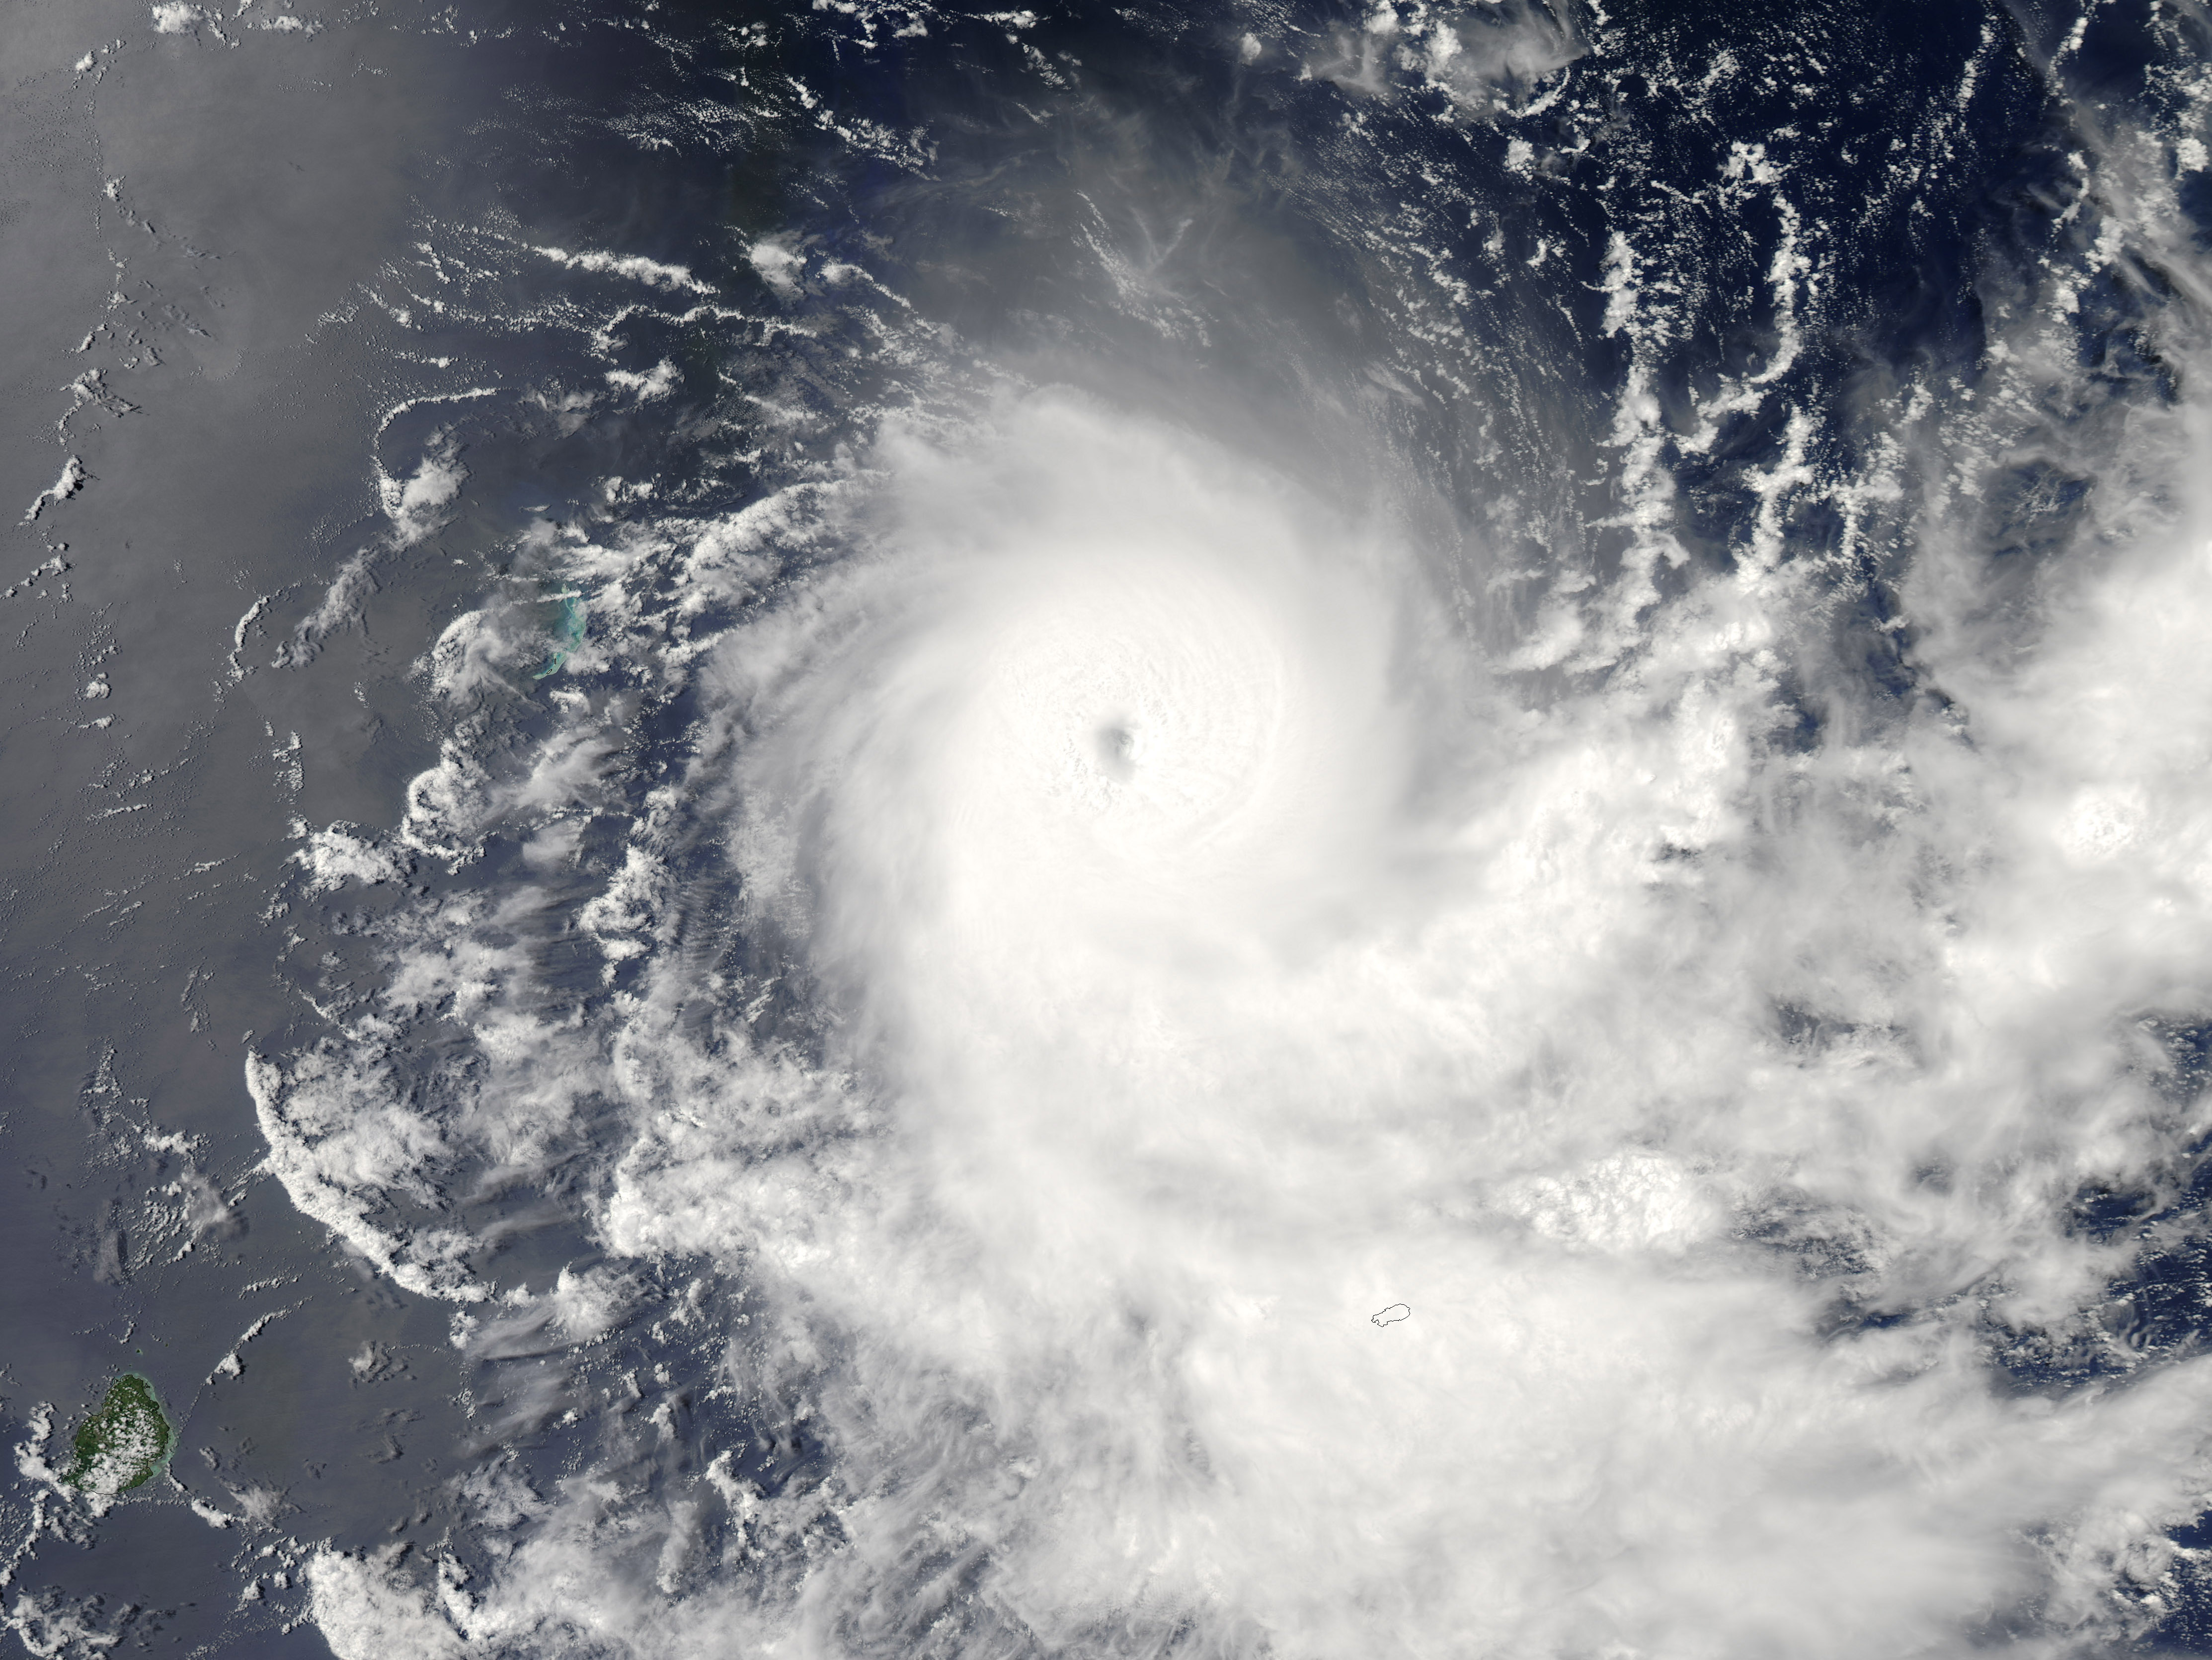

Tropical Cyclone Gelane

Image acquired February 19, 2010: Tropical Cyclone Gelane had sustained winds of 125 knots (230 kilometers per hour) and gusts up to 150 knots (275 kilometers per hour), according to a report from the U.S. Navy’s Joint Typhoon Warning Center (JTWC) on February 19, 2010. The JTWC reported that Gelane was roughly 315 nautical miles (585 kilometers) east-northeast of Port Louis, Mauritius, and was forecast to travel toward the southwest, weakening slightly as it moved. The Moderate Resolution Imaging Spectroradiometer (MODIS) on NASA’s Aqua satellite captured this true-color image on February 19, 2010. Gelane’s spiral arms span hundreds of kilometers over the open ocean.

Credit: NASA image by Jeff Schmaltz, MODIS Rapid Response Team, Goddard Space Flight Center